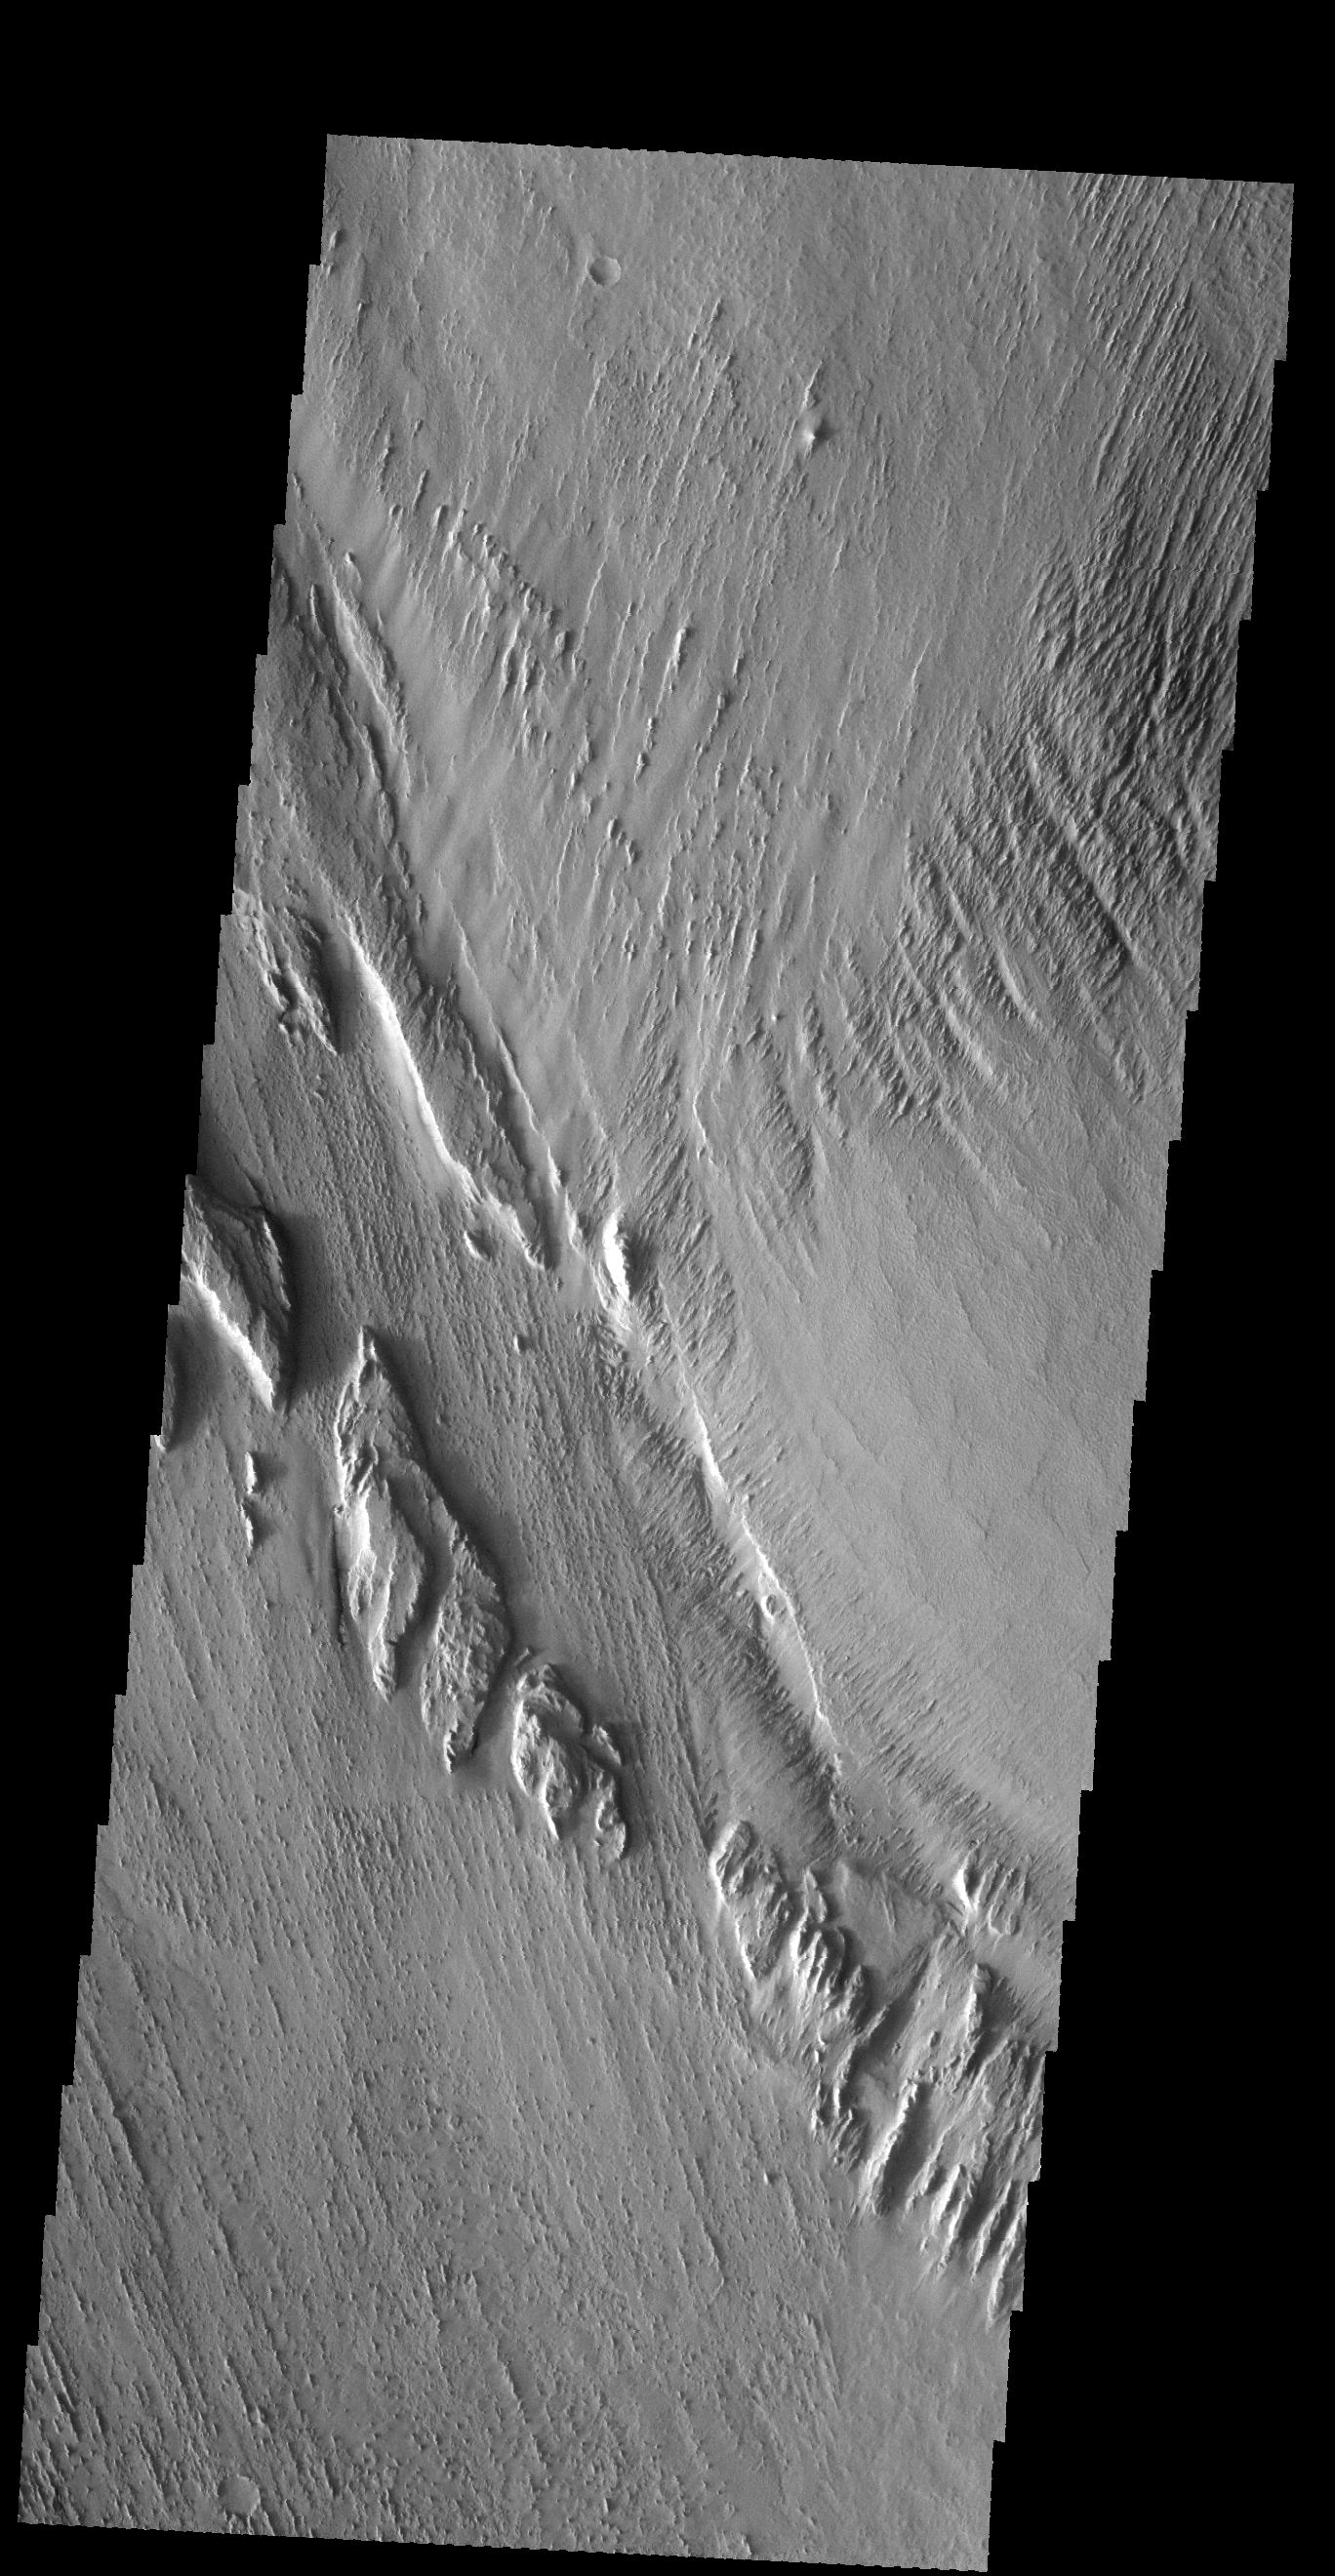

Wind Erosion

Long term winds have etched the surface in Memnonia Sulci. Partial cemented surface materials are easily eroded by the wind, forming linear ridges called yardangs. The multiple direction of yardangs in this VIS image indicate that there were at least two different wind directions in this area.

Credit: NASA/JPL-Caltech/ASU